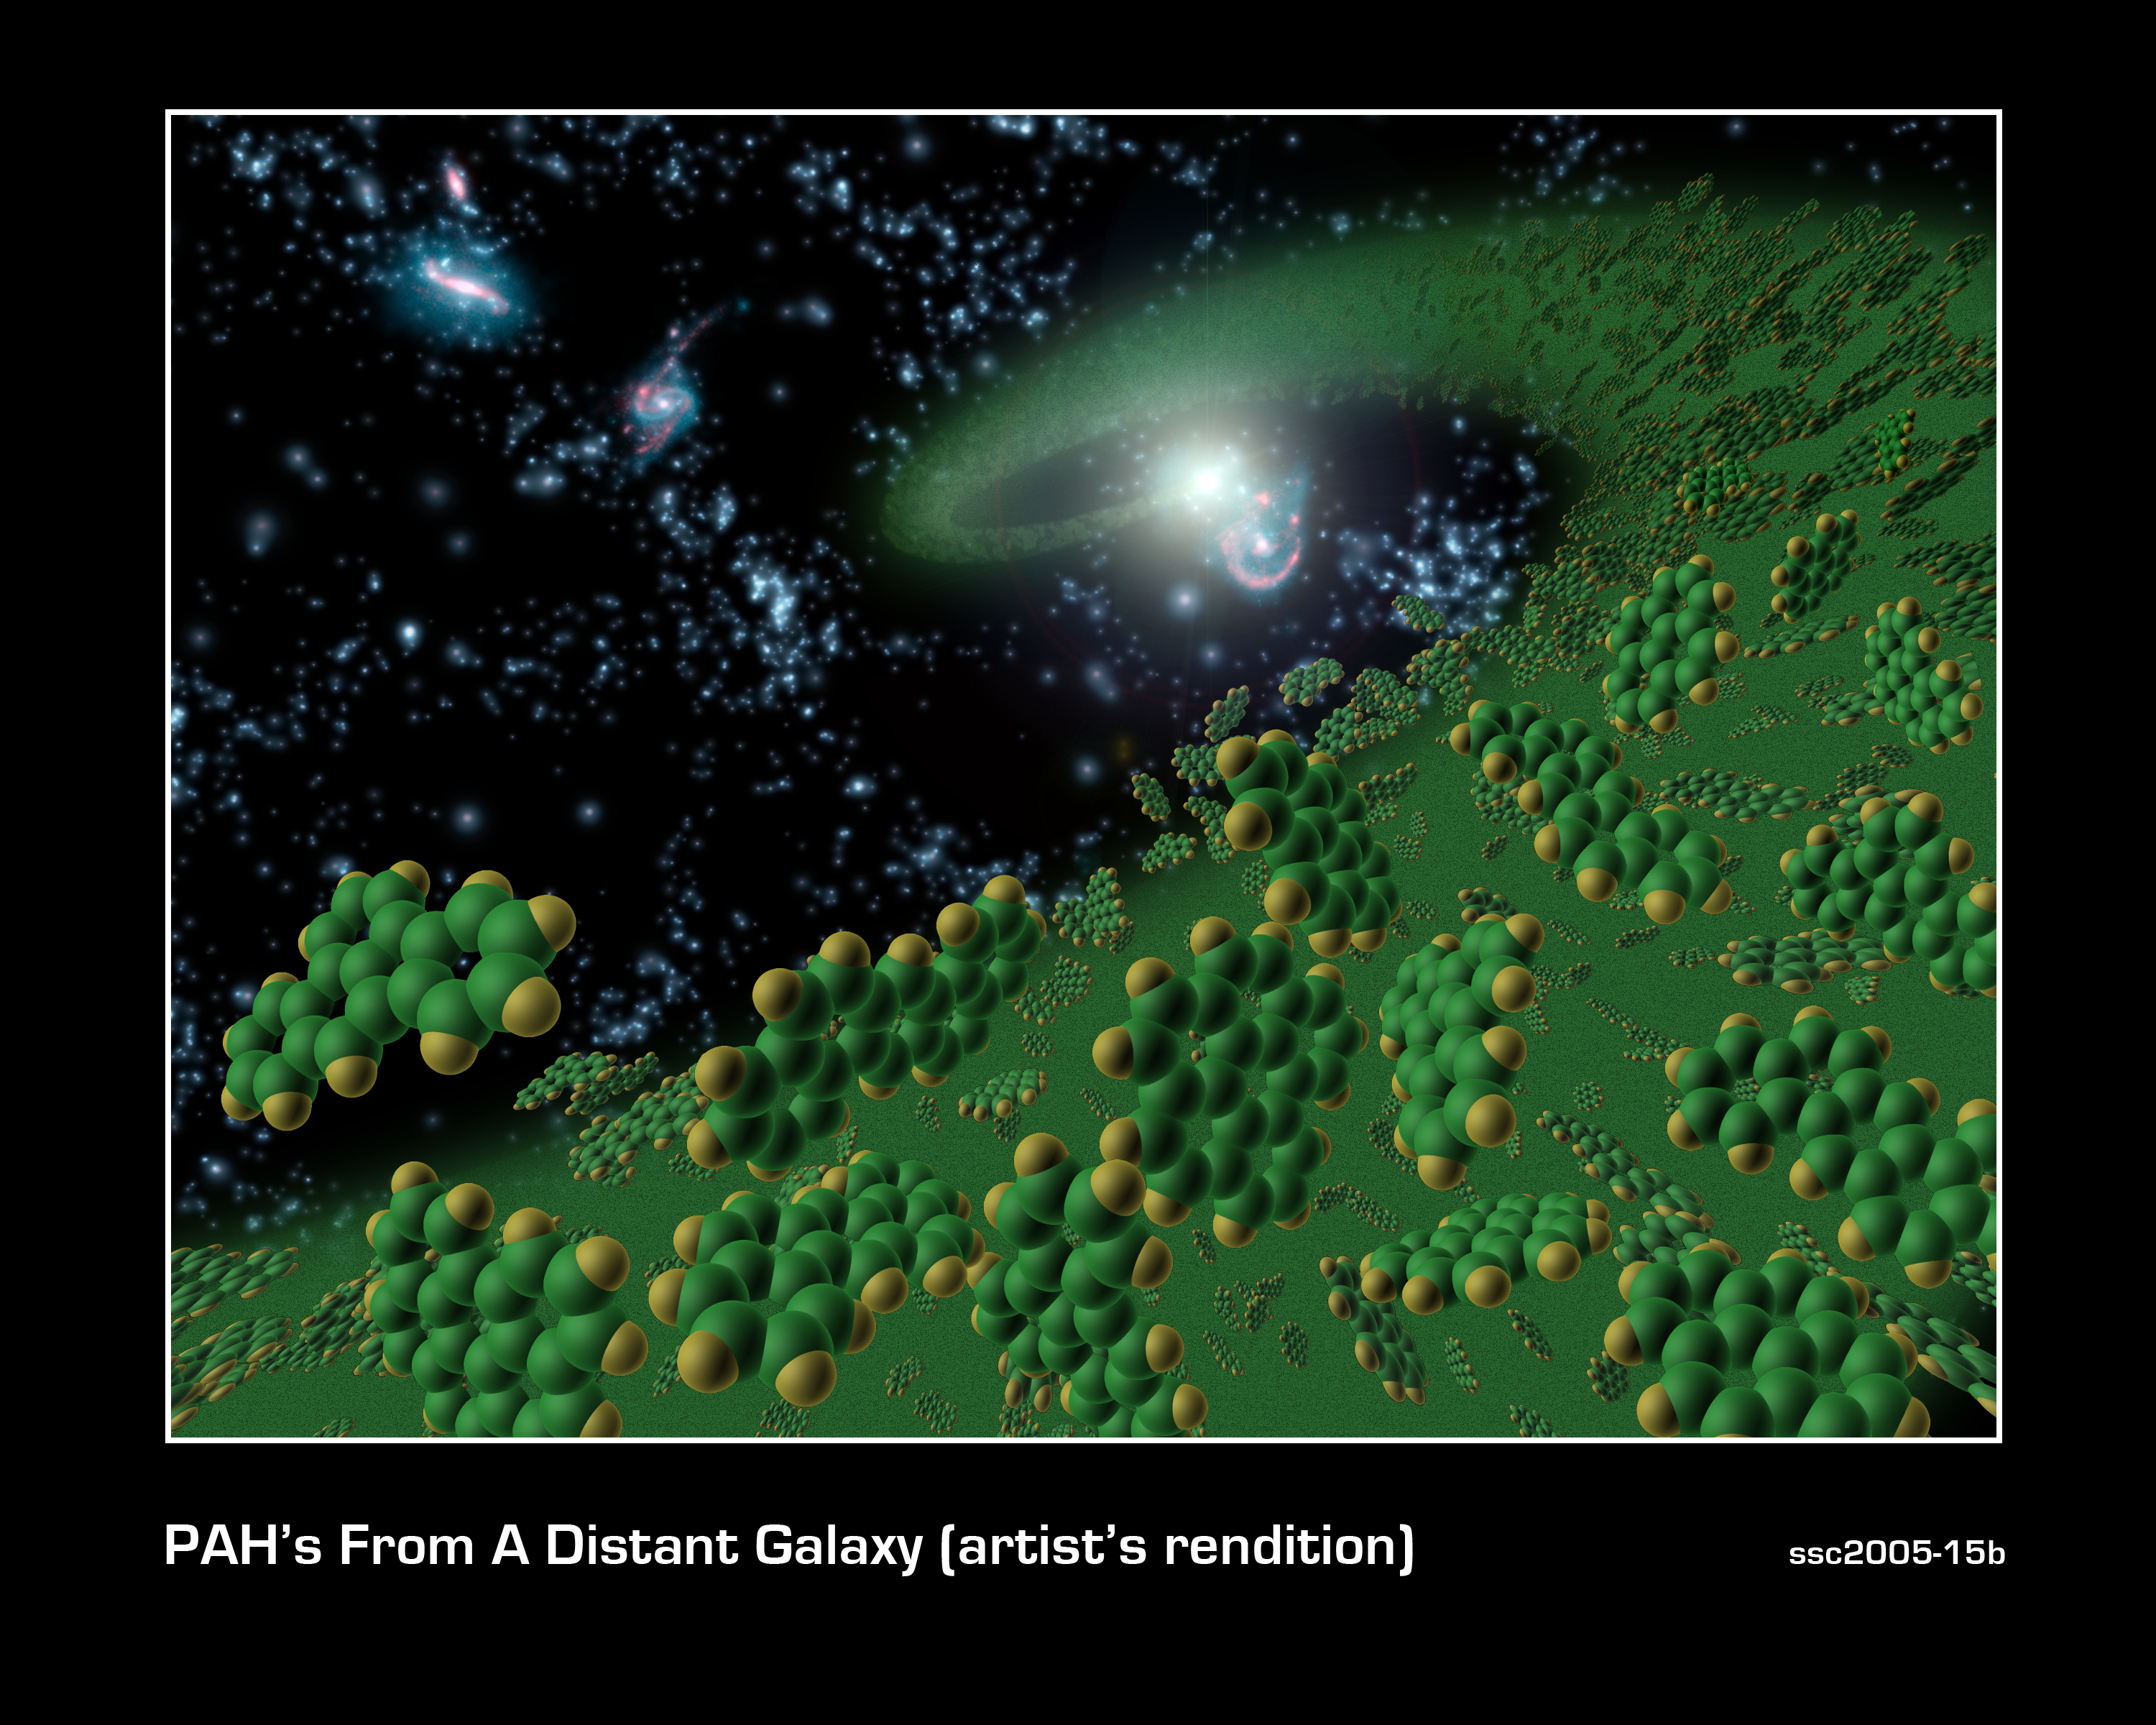

Ingredients for Life

This artist's conception symbolically represents complex organic molecules, known as polycyclic aromatic hydrocarbons, seen in the early universe. These large molecules, comprised of carbon and hydrogen, are considered among the building blocks of life.

NASA's Spitzer Space Telescope is the first telescope to see polycyclic aromatic hydrocarbons so early -- 10 billion years further back in time than seen previously. Spitzer detected these molecules in galaxies when our universe was one-fourth of its current age of about 14 billion years.

These complex molecules are very common on Earth. They form any time carbon-based materials are not burned completely. They can be found in sooty exhaust from cars and airplanes, and in charcoal broiled hamburgers and burnt toast.

Polycyclic aromatic hydrocarbons are pervasive in galaxies like our own Milky Way, and play a significant role in star and planet formation.

Credit: NASA/JPL-Caltech/T. Pyle (SSC)